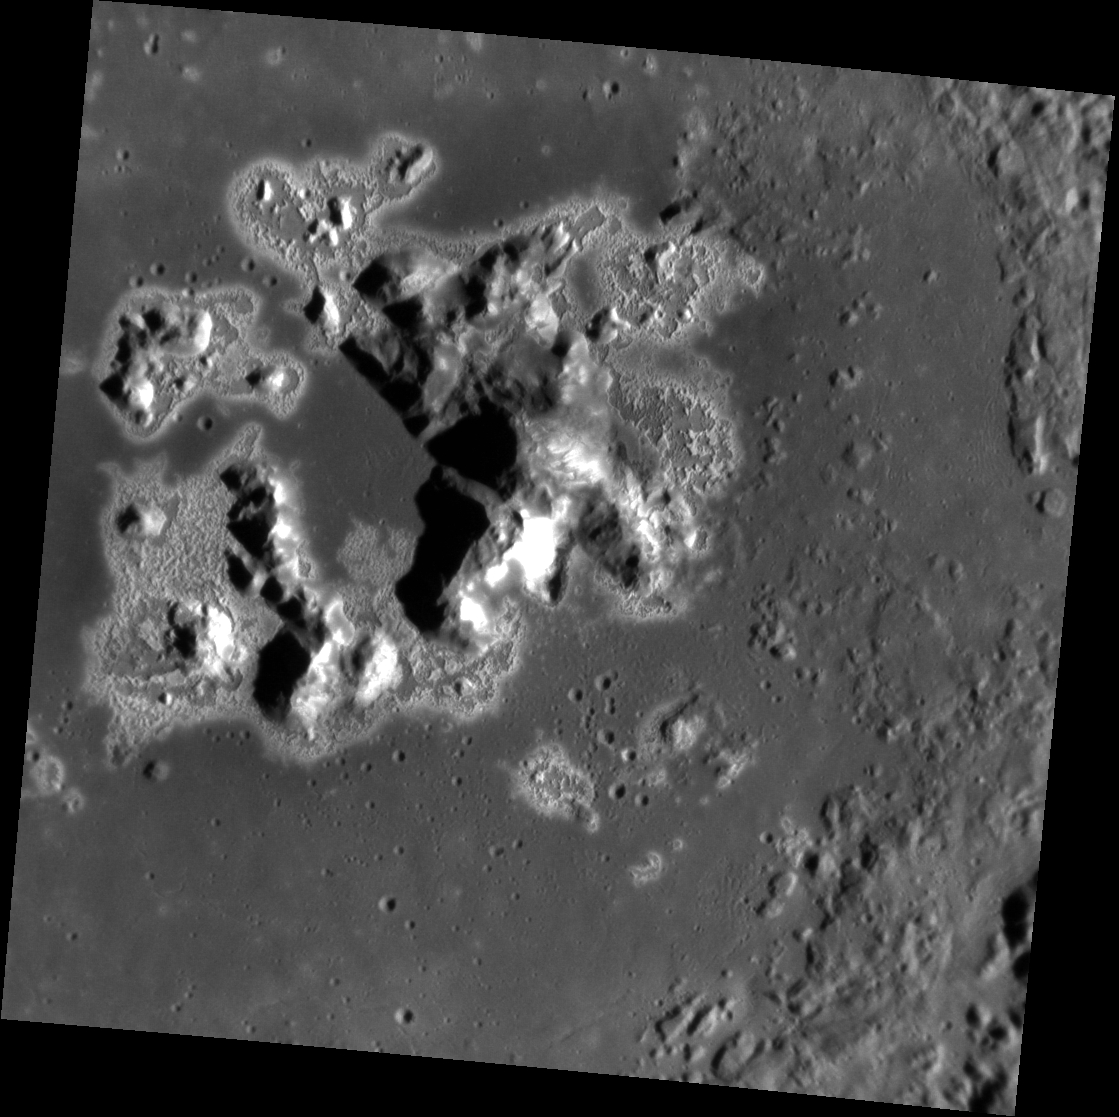

Dreaming of a White Christmas

This image shows the full extent of Eminescu’s peak ring, from the haloed hollows on the floor through the bright slopes of the peaks. Though the crests of many of the peaks may resemble snow-capped mountains, appropriate today if you’re dreaming of a white Christmas, it is only a dream, as the materials that form Mercury’s hollows are not snow on the planet closest to the Sun.

This image was acquired as a high-resolution targeted observation. Targeted observations are images of a small area on Mercury’s surface at resolutions much higher than the 200-meter/pixel morphology base map. It is not possible to cover all of Mercury’s surface at this high resolution, but typically several areas of high scientific interest are imaged in this mode each week.

Date acquired: November 04, 2013
Image Mission Elapsed Time (MET): 25911602
Image ID: 5135951
Instrument: Narrow Angle Camera (NAC) of the Mercury Dual Imaging System (MDIS)
Center Latitude: 10.57°
Center Longitude: 114.5° E
Resolution: 54 meters/pixel
Scale: This image is approximately 78 km (48.5 mi.) diagonally across from corner to corner.
Incidence Angle: 65.5°
Emission Angle: 5.0°
Phase Angle: 70.5°

The MESSENGER spacecraft is the first ever to orbit the planet Mercury, and the spacecraft’s seven scientific instruments and radio science investigation are unraveling the history and evolution of the Solar System’s innermost planet. MESSENGER acquired over 150,000 images and extensive other data sets. MESSENGER is capable of continuing orbital operations until early 2015.

For information regarding the use of images, see the MESSENGER image use policy.

Credit: NASA/Johns Hopkins University Applied Physics Laboratory/Carnegie Institution of Washington